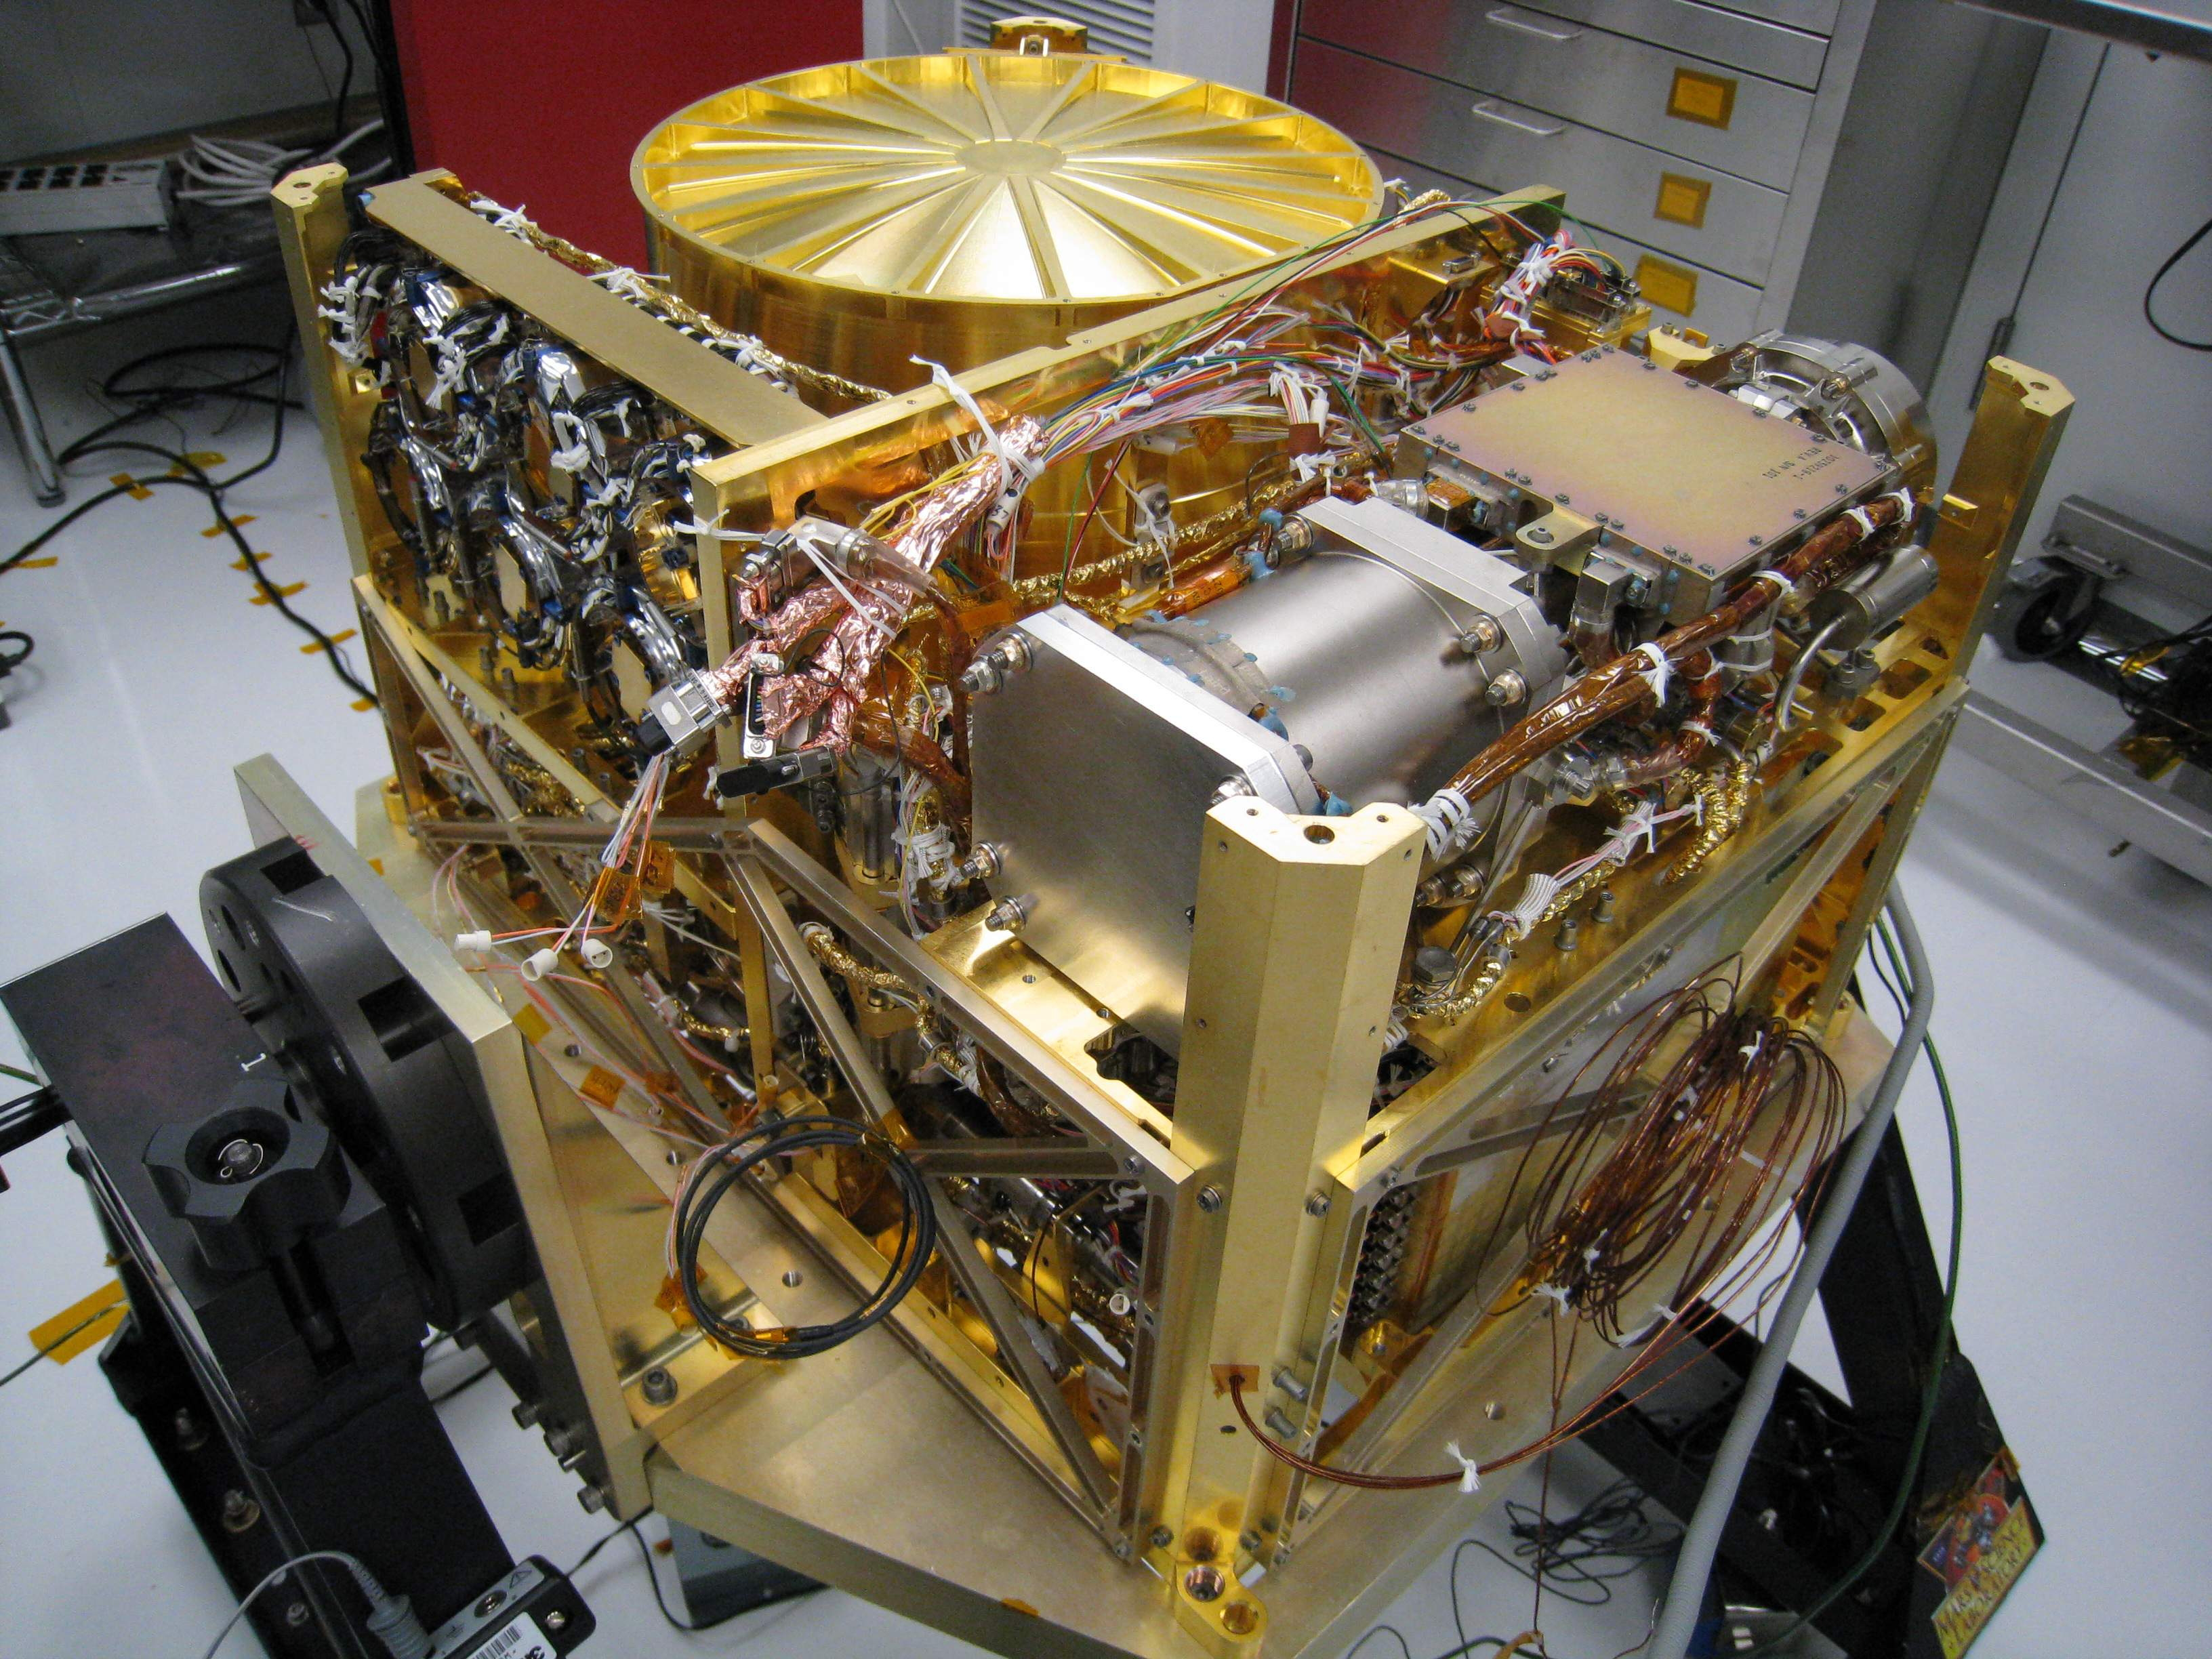

Sample Analysis at Mars for Curiosity

The Sample Analysis at Mars (SAM) instrument, at NASA’s Goddard Space Flight Center, Greenbelt, Md., will analyze samples of Martian rock and soil collected by the rover’s arm to assess carbon chemistry through a search for organic compounds, and to look for clues about planetary change. SAM will explore molecular and elemental chemistry relevant to life.

Credit: NASA/GSFC